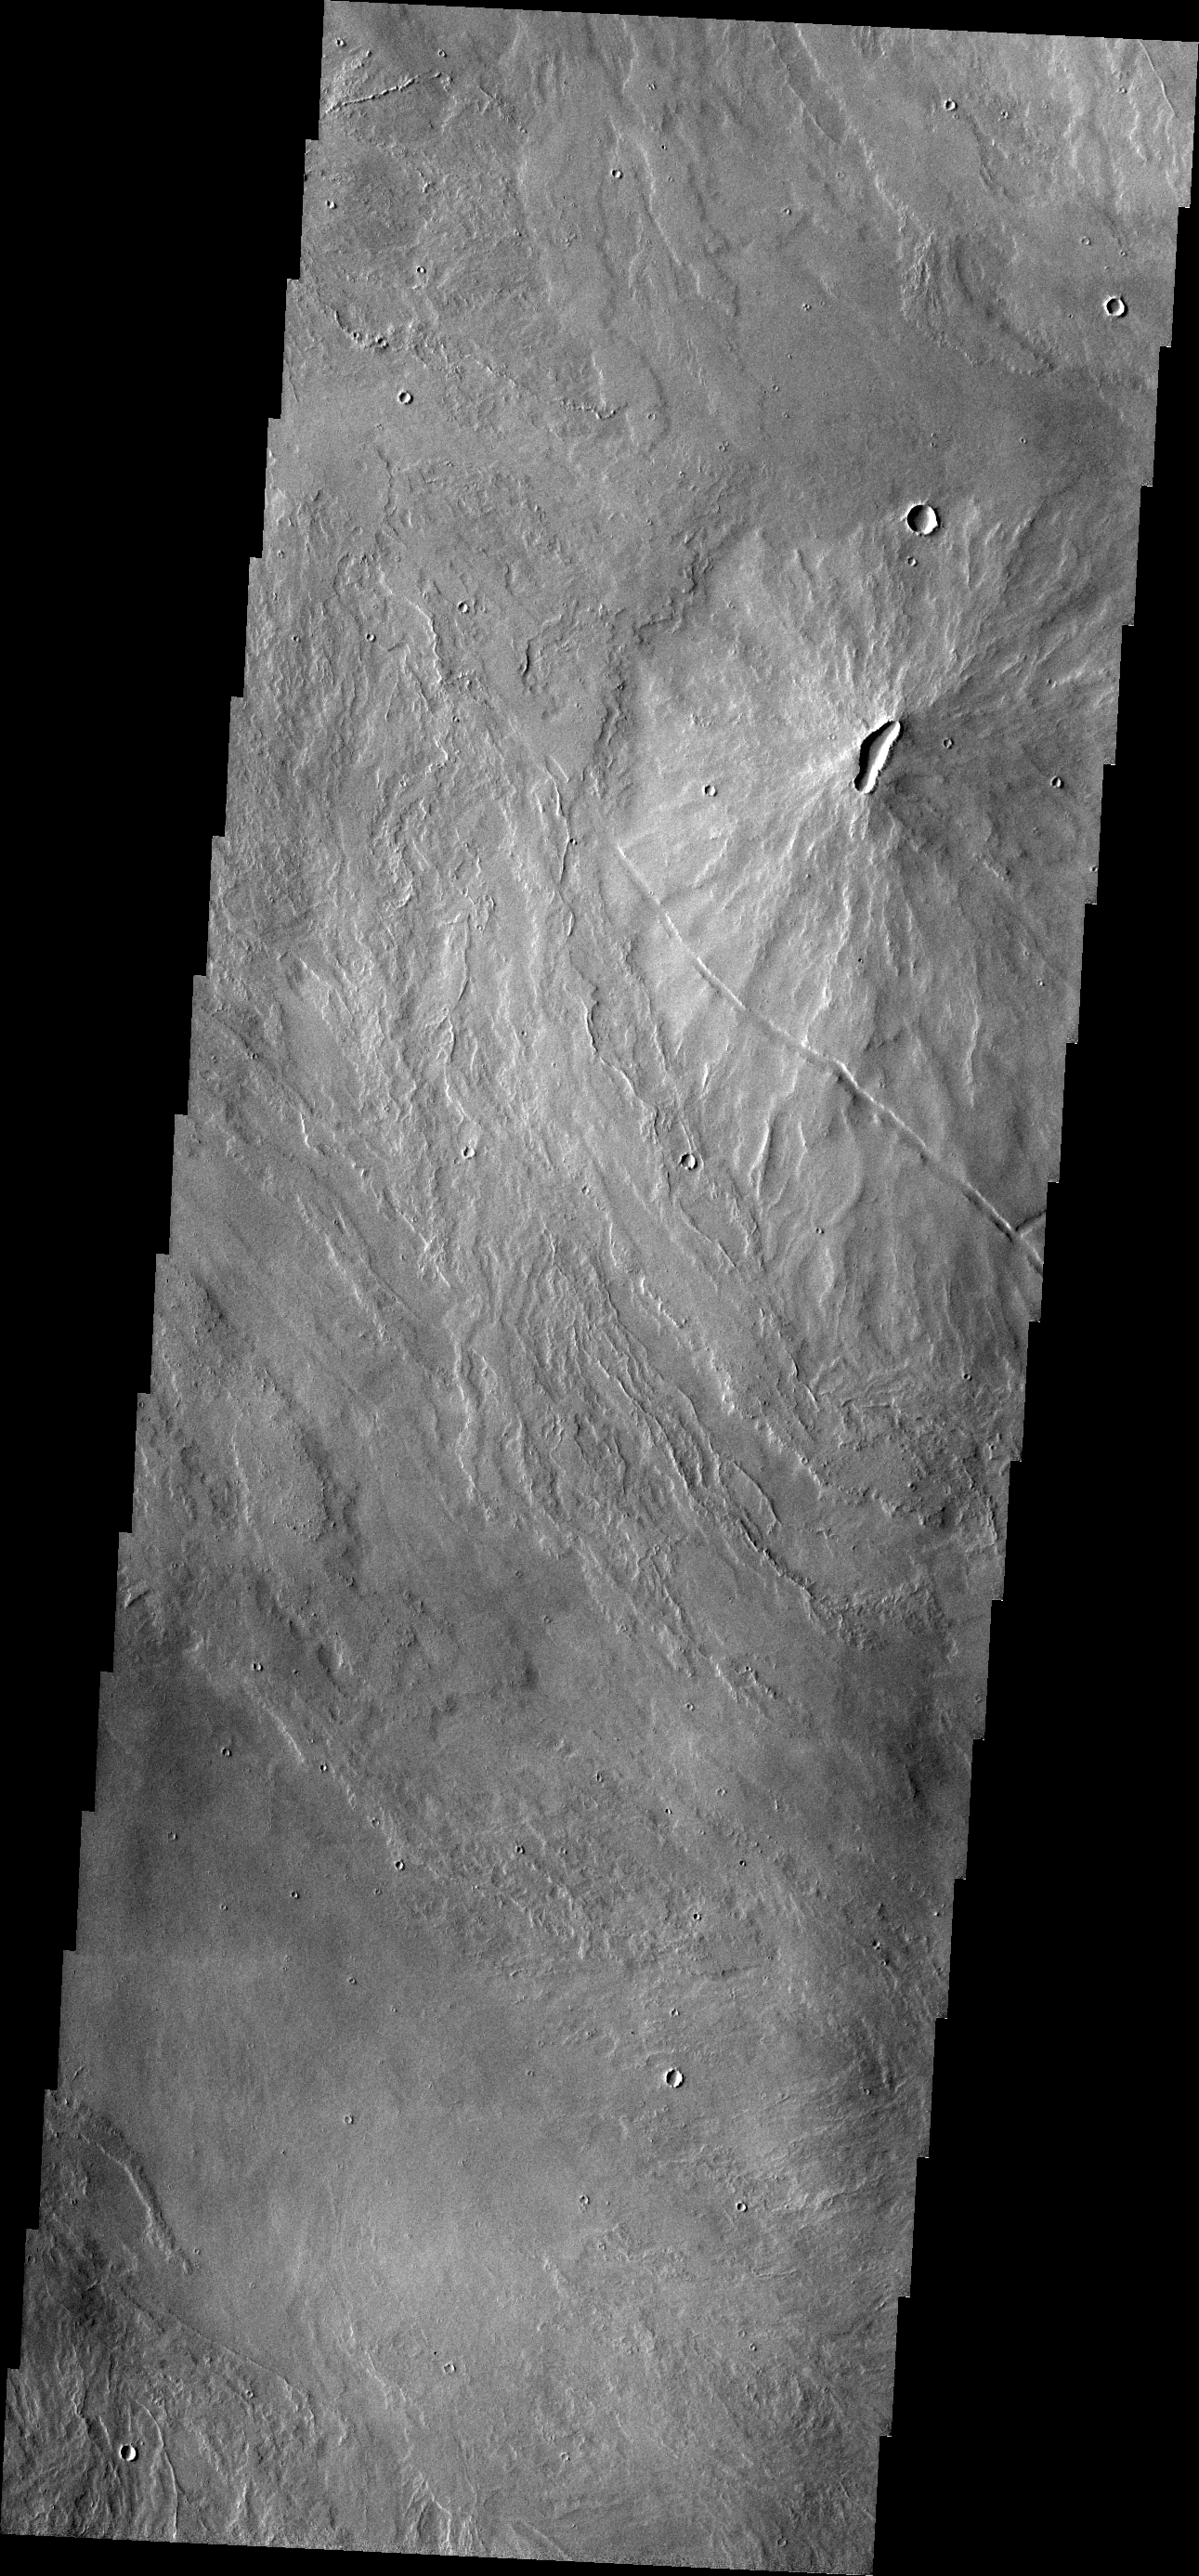

Tharsis Volcanics

A volcanic vent has created a small construct (a volcano) in this region of Tharsis east of Arsia Mons.

Credit: NASA/JPL/ASU